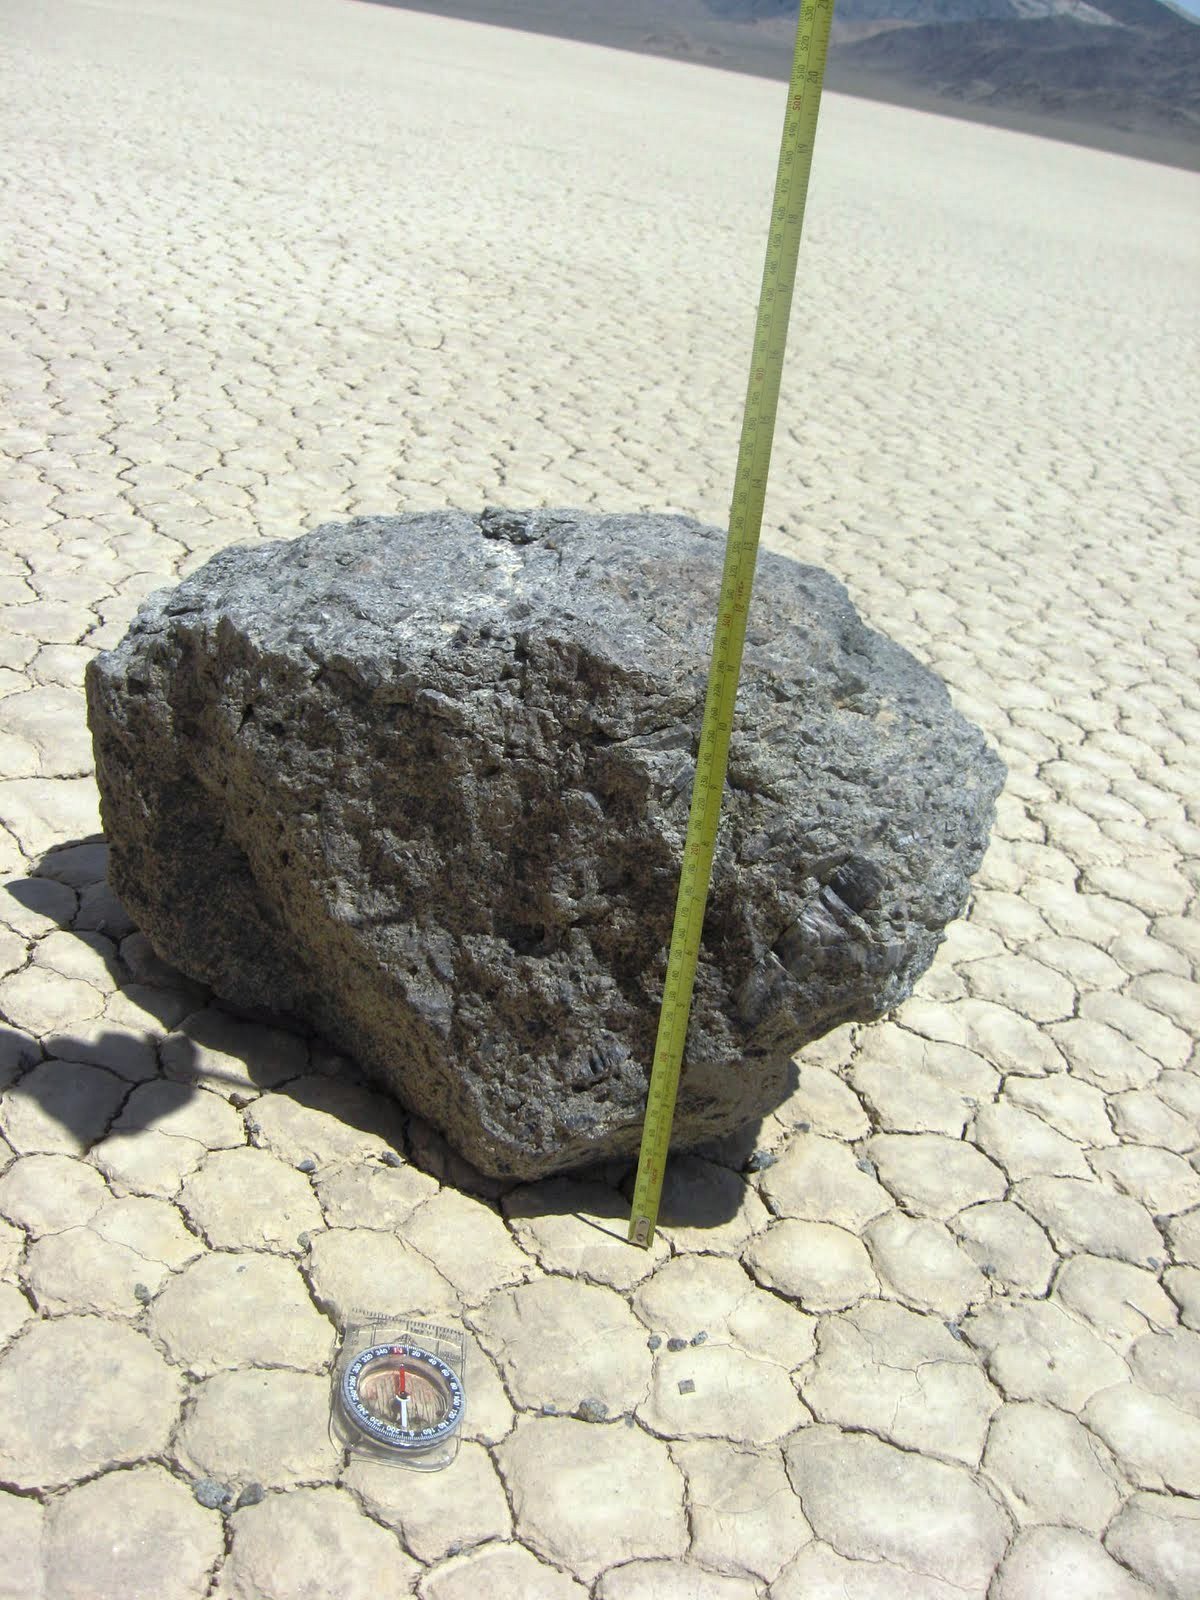

Mysterious Roving Rocks of Racetrack Playa

Some of the moving rocks are large. This one is about 10 inches tall. Researchers in the late 1960s and early 1970s documented the movements of one very large rock that they named Karen. (The two men named all the rocks after women.) They estimated that Karen weighed 700 pounds.

Credit: NASA/GSFC/Maggie McAdam